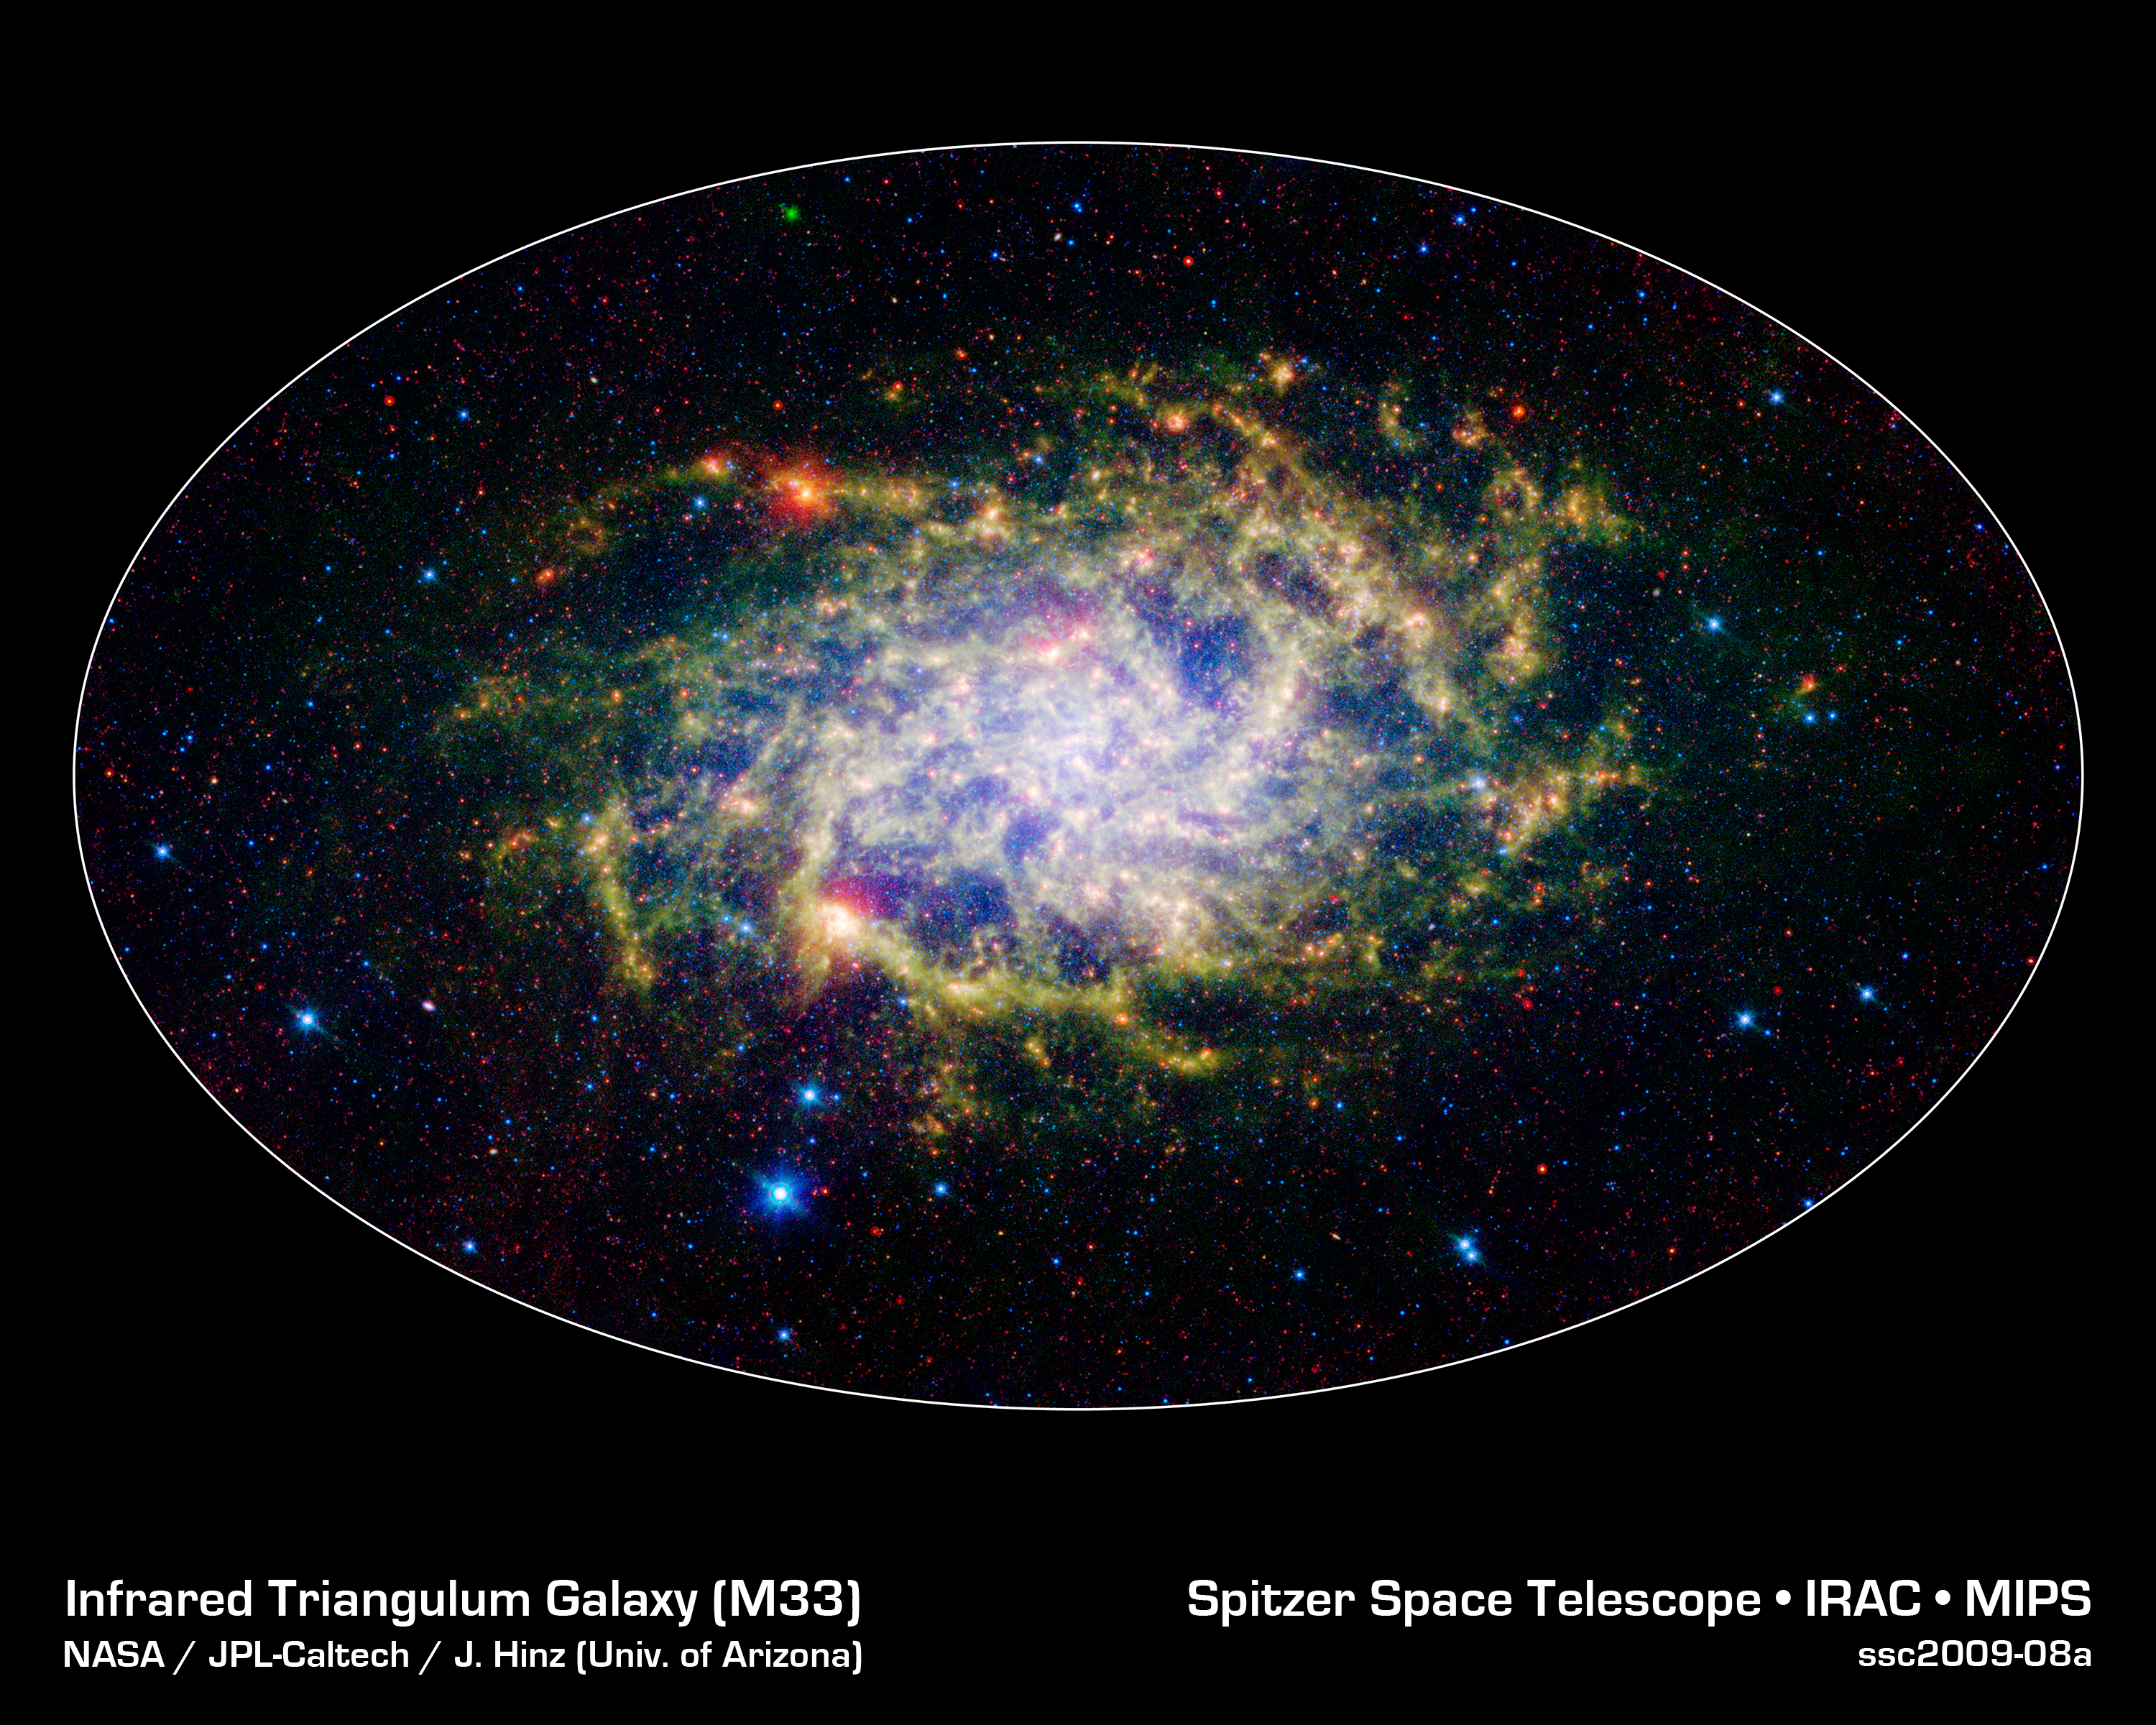

M33: A Close Neighbor Reveals its True Size and Splendor

One of our closest galactic neighbors shows its awesome beauty in this new image from NASA's Spitzer Space Telescope. M33, also known as the Triangulum Galaxy, is a member of what's known as our Local Group of galaxies. Along with our own Milky Way, this group travels together in the universe, as they are gravitationally bound. In fact, M33 is one of the few galaxies that is moving toward the Milky Way despite the fact that space itself is expanding, causing most galaxies in the universe to grow farther and farther apart.

When viewed with Spitzer's infrared eyes, this elegant spiral galaxy sparkles with color and detail. Stars appear as glistening blue gems (several of which are actually foreground stars in our own galaxy), while dust rich in organic molecules glows green. The diffuse orange-red glowing areas indicate star-forming regions, while small red flecks outside the spiral disk of M33 are most likely distant background galaxies. But not only is this new image beautiful, it also shows M33 to be surprising large - bigger than its visible-light appearance would suggest. With its ability to detect cold, dark dust, Spitzer can see emission from cooler material well beyond the visible range of M33's disk. Exactly how this cold material moved outward from the galaxy is still a mystery, but winds from giant stars or supernovas may be responsible.

M33 is located about 2.9 million light-years away in the constellation Triangulum. This is a three-color composite image showing infrared observations from two of Spitzer instruments. Blue represents combined 3.6- and 4.5-micron light and green shows light of 8 microns, both captured by Spitzer's infrared array camera. Red is 24-micron light detected by Spitzer's multiband imaging photometer.

Attendees of the Peyton Rhodes Lecture Series were treated to a preview unveiling of this image at Rhodes College in Memphis, Tennessee, and will be on display as an addition to the "From the Earth to the Universe" image exhibition at the Memphis Public Library.

Credit: NASA / JPL-Caltech / J. Hinz (Univ. of Arizona)